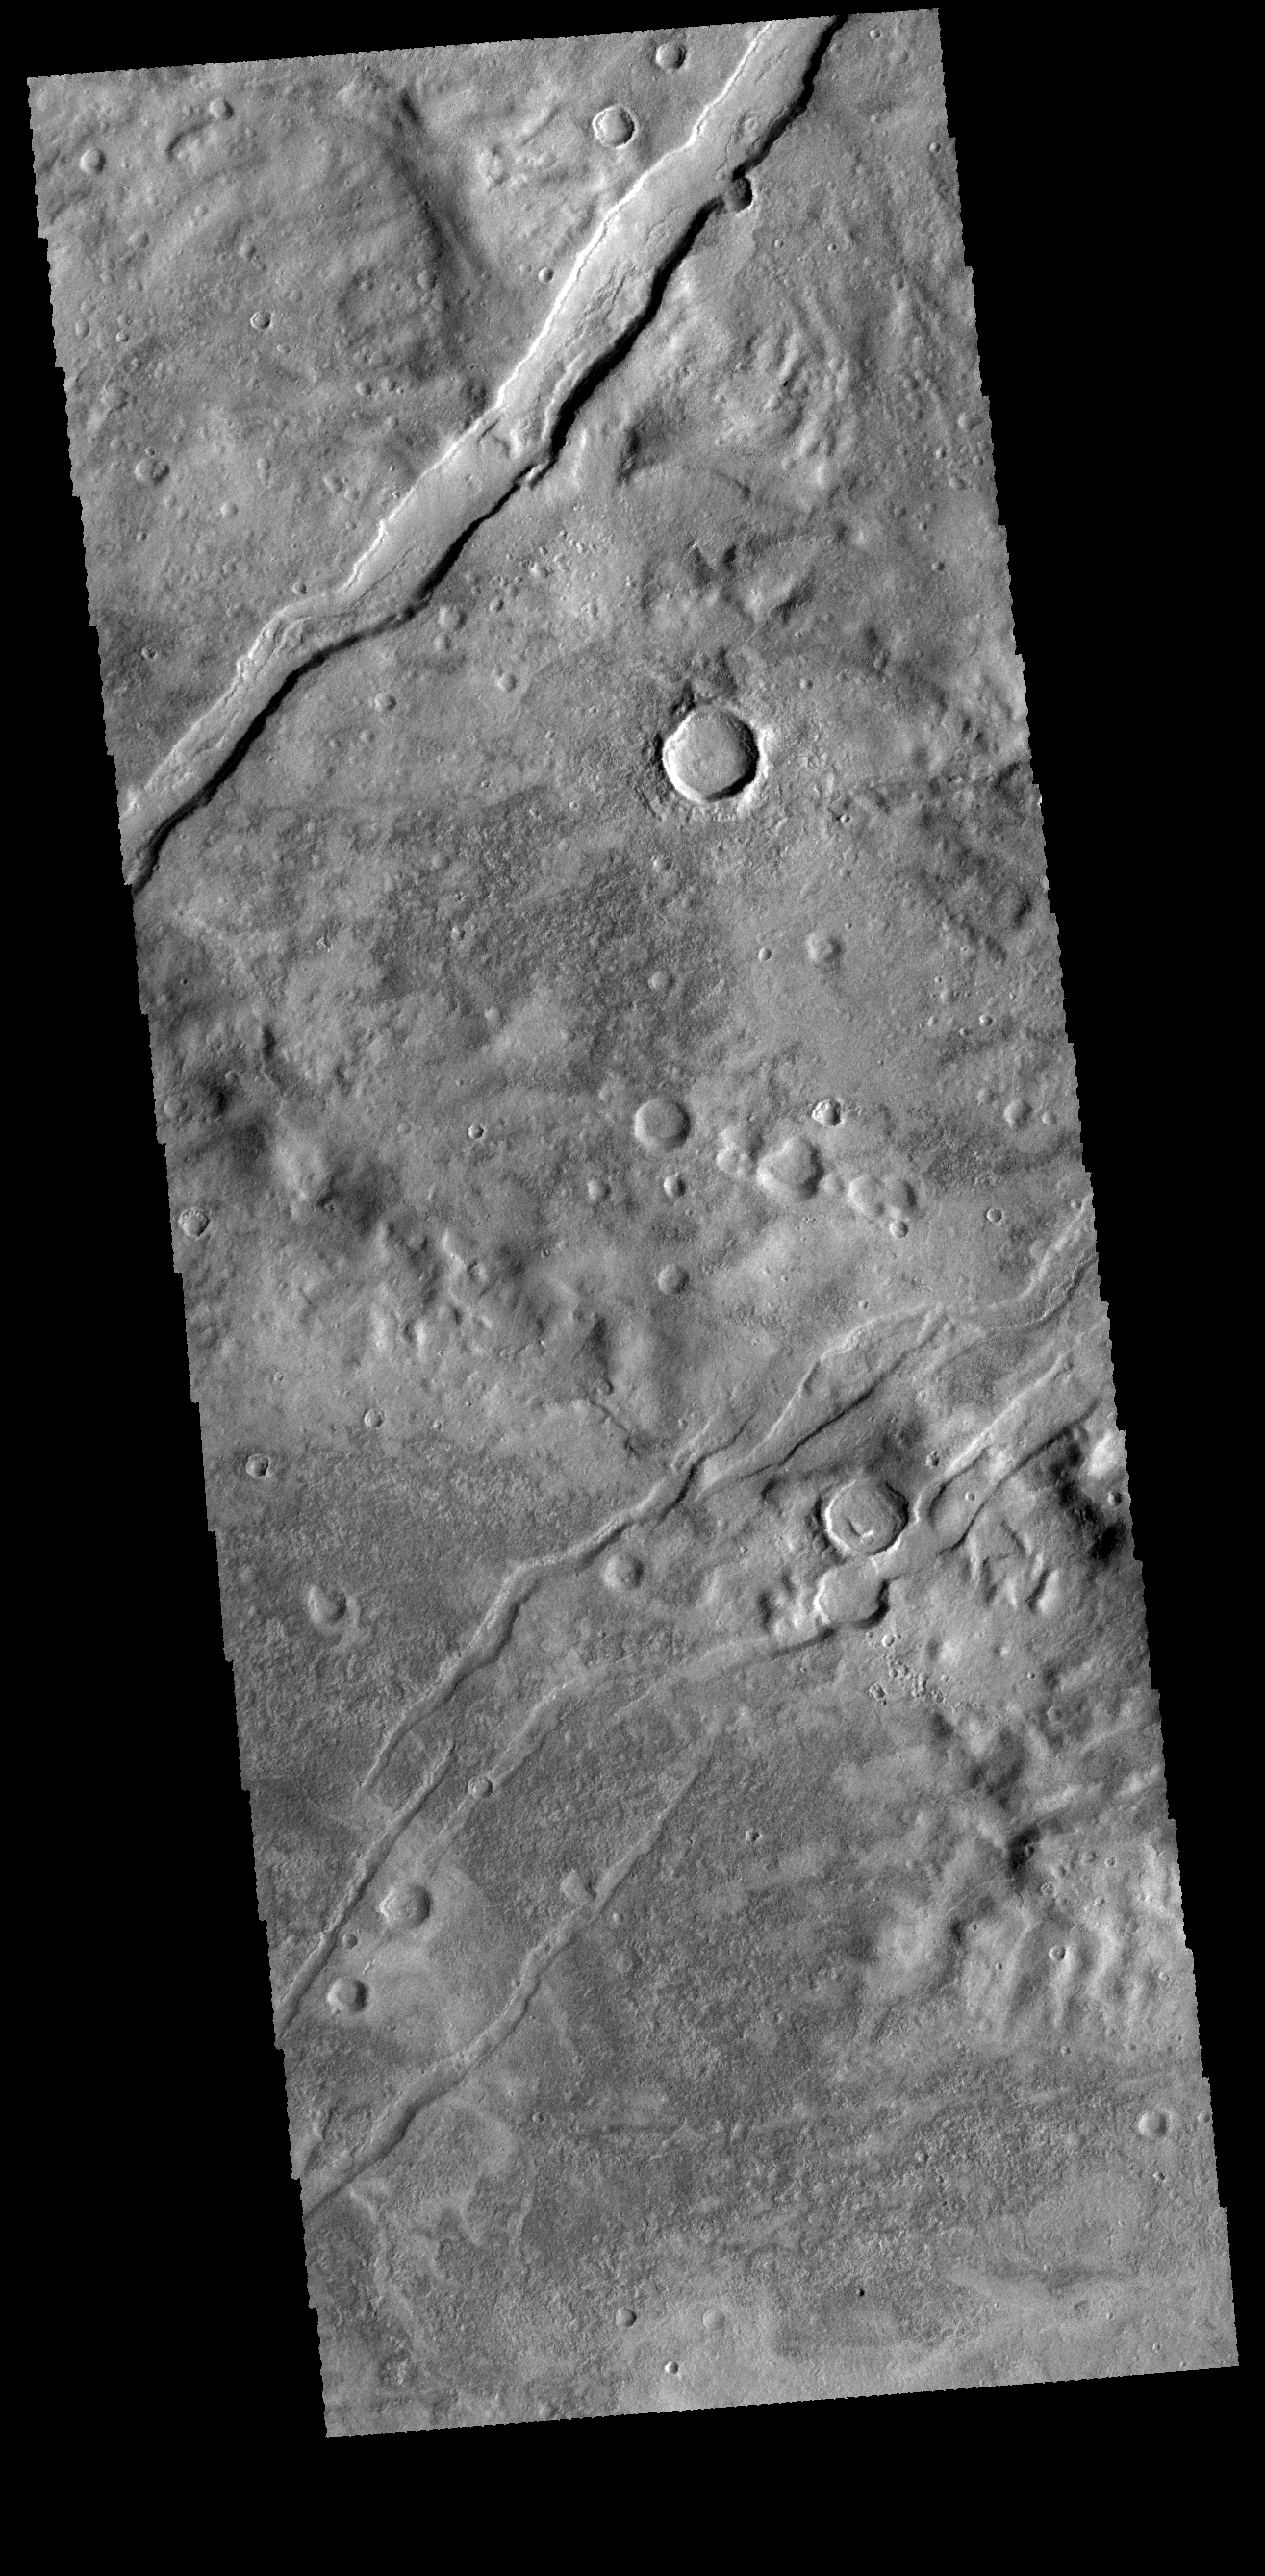

Icaria Fossae

The channel-like features in this VIS image are tectonic graben. The graben (called Icaria Fossae) are located in Terra Sirenum.

Credit: NASA/JPL-Caltech/ASU